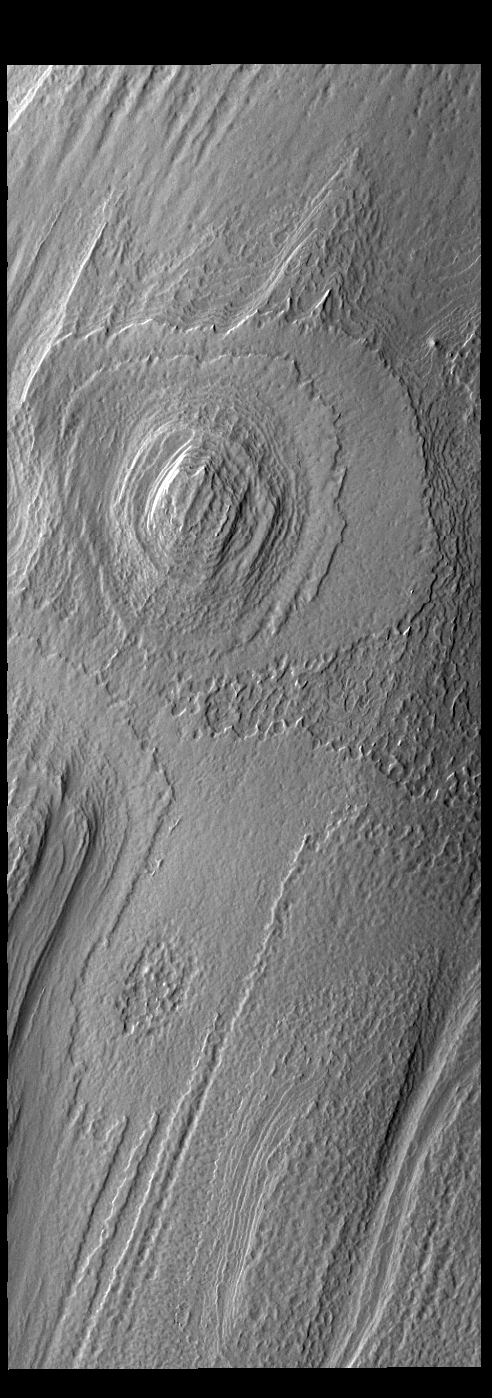

South Polar Cap

Today’s VIS images shows part of the south polar cap. The cap was created over millions of years with deposition of ice and dust during different seasons, creating the layers seen in this image. This image was collected during summer at the south pole. The south polar cap is called Australe Planum.

Credit: NASA/JPL-Caltech/ASU